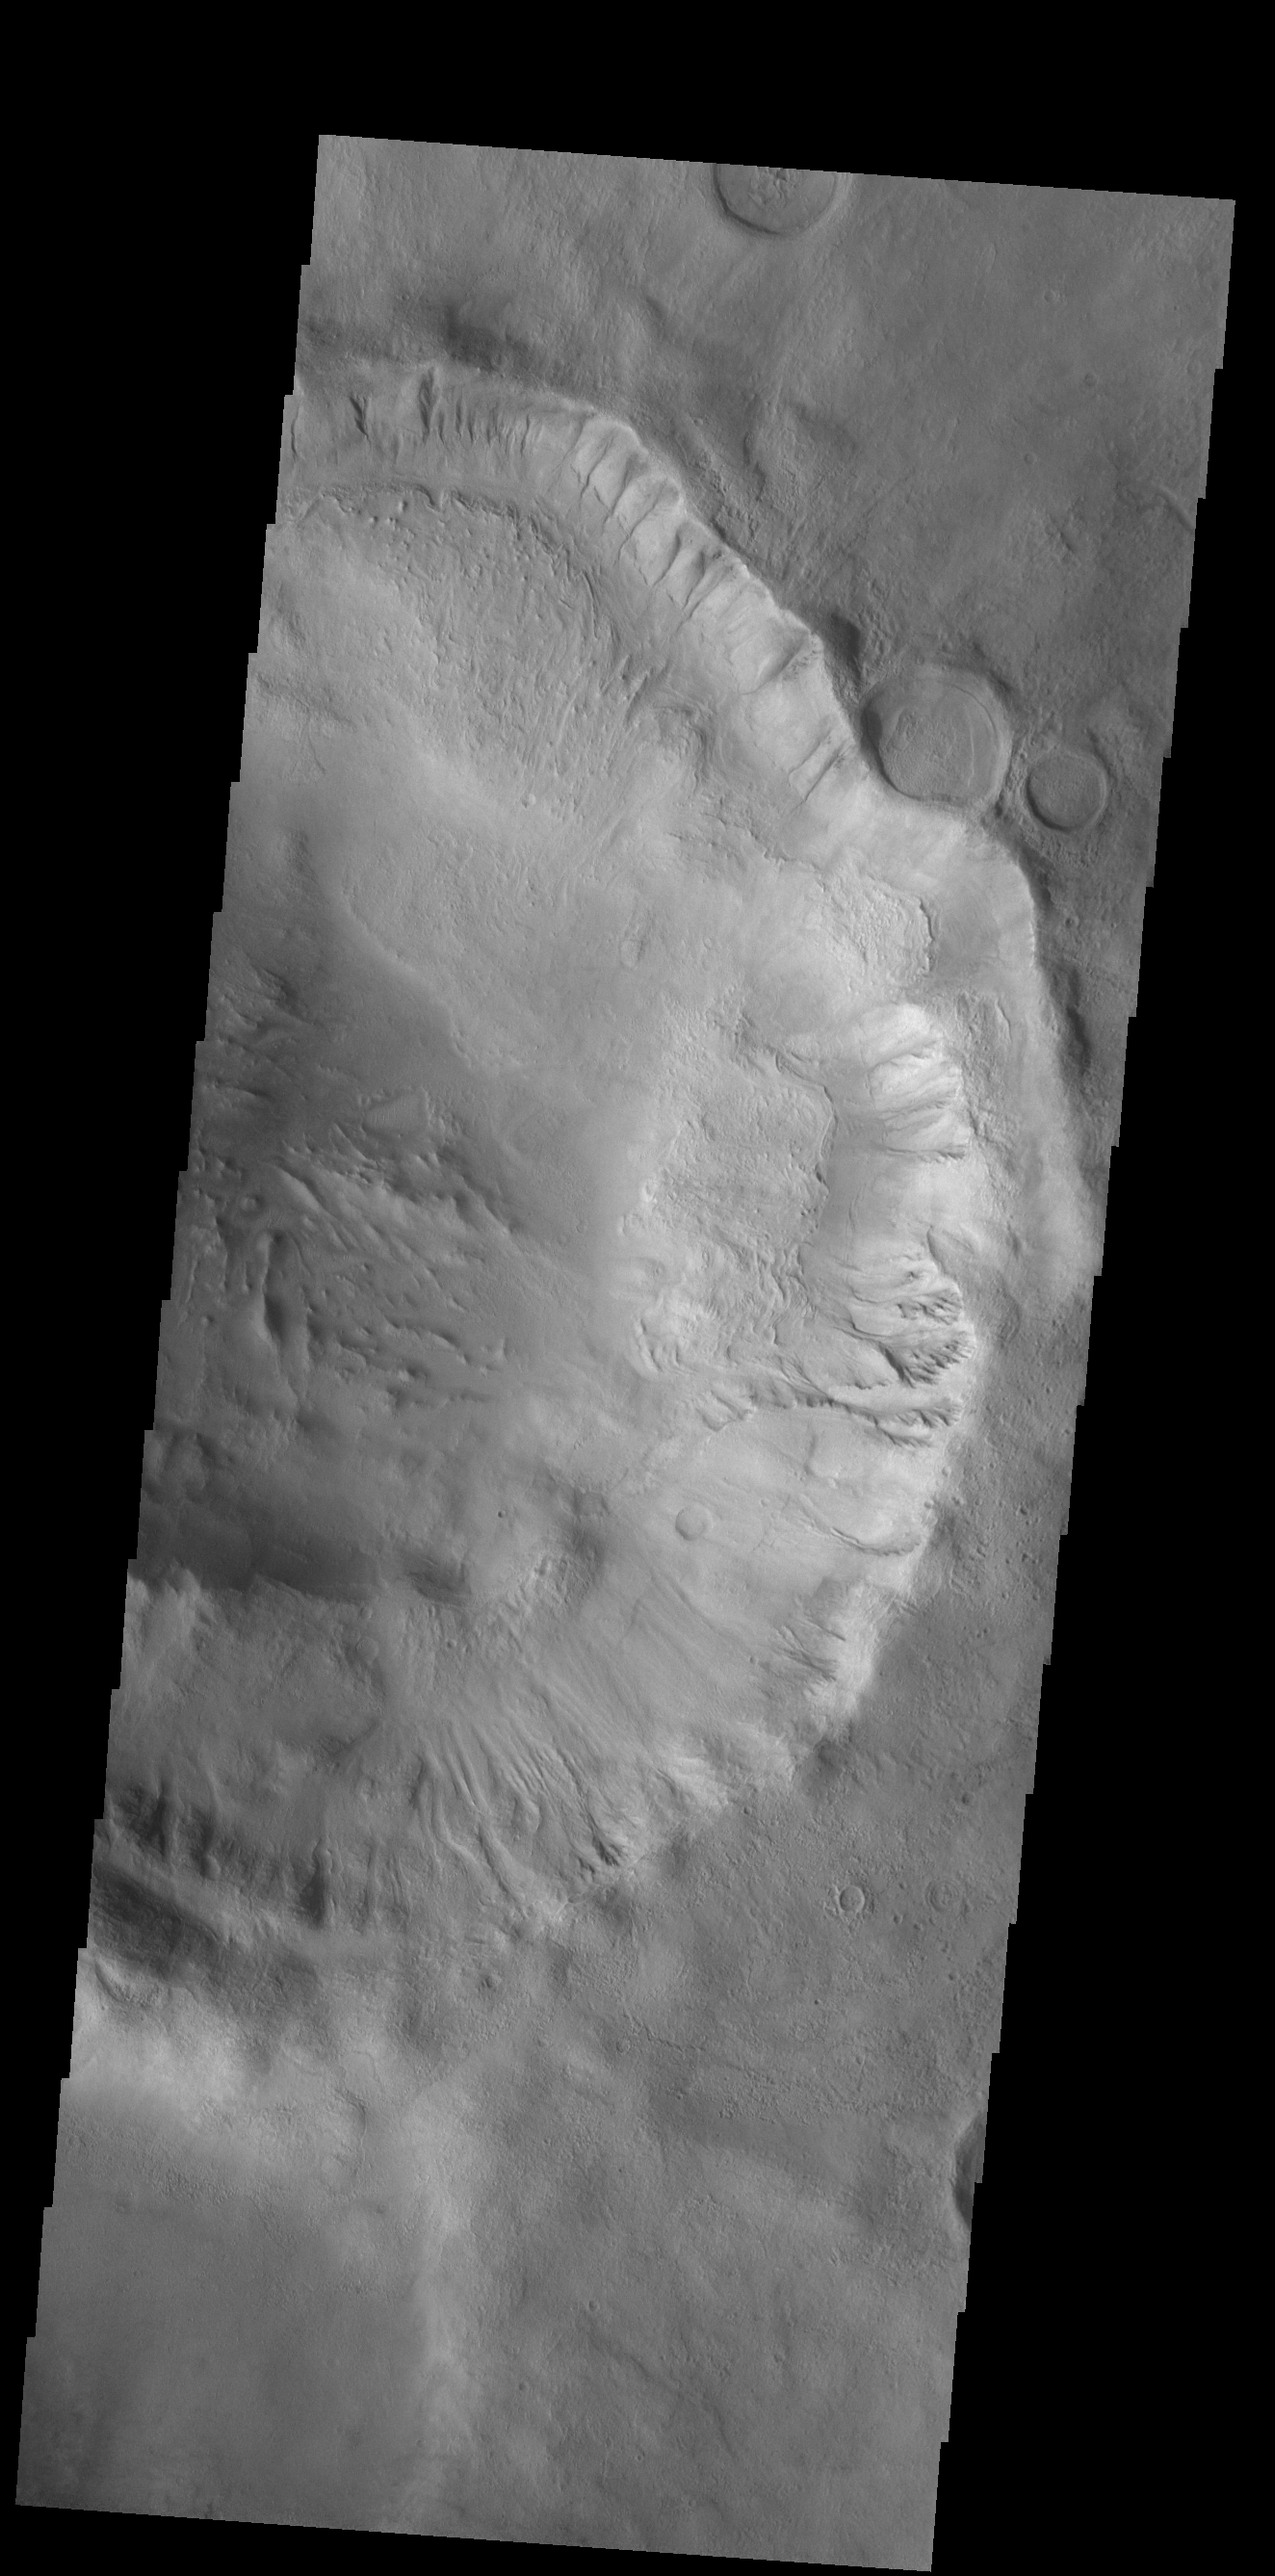

More Gullies

Many large gullies dissect the rim of this unnamed crater in Aonia Terra.

Credit: NASA/JPL-Caltech/ASU